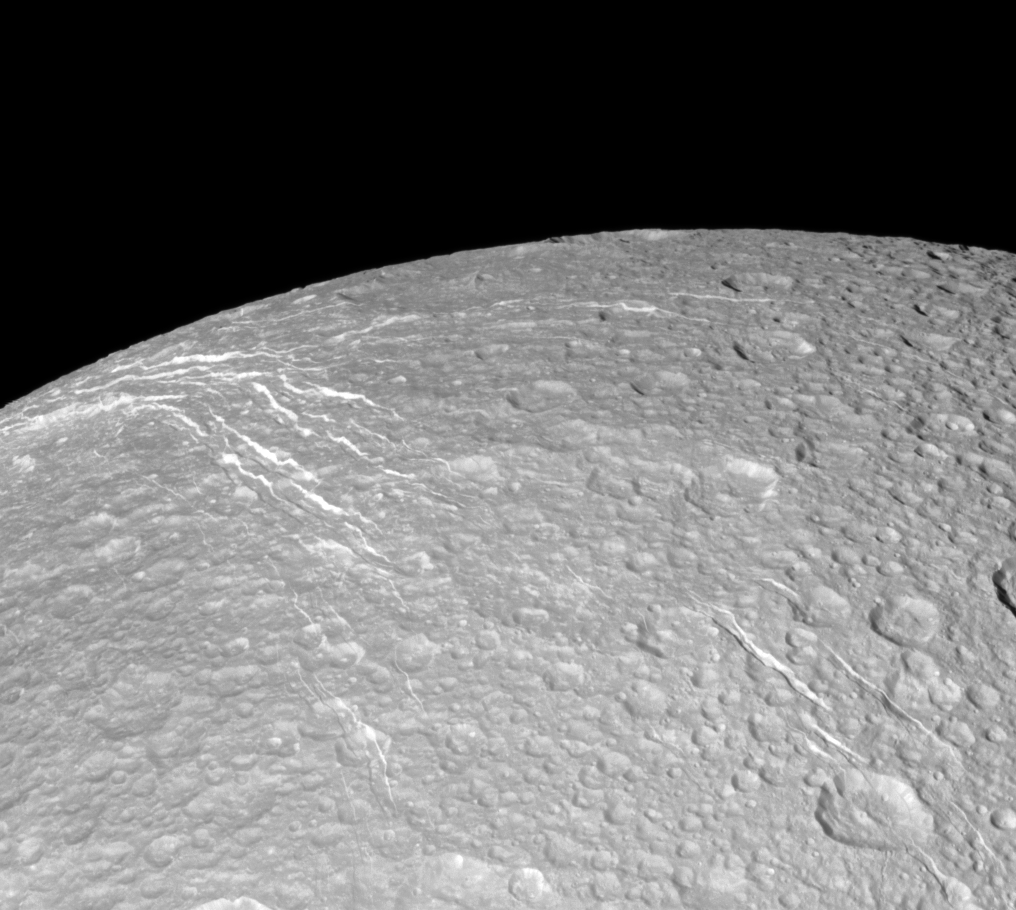

Looking Over Dione’s Wisps

The Cassini spacecraft looks across the surface of Saturn’s moon Dione and details the “wispy” terrain first chronicled by Voyager.

This fractured terrain covers the trailing hemisphere of Dione (1,123 kilometers, or 698 miles across). See PIA10560 to learn more. This view is centered on terrain at 53 degrees north latitude, 209 degrees west longitude.

The image was taken in visible light with the Cassini spacecraft narrow-angle camera on Oct. 17, 2010. The view was acquired at a distance of approximately 61,000 kilometers (38,000 miles) from Dione and at a Sun-Dione-spacecraft, or phase, angle of 32 degrees. Image scale is 363 meters (1,190 feet) per pixel.

The Cassini-Huygens mission is a cooperative project of NASA, the European Space Agency and the Italian Space Agency. The Jet Propulsion Laboratory, a division of the California Institute of Technology in Pasadena, manages the mission for NASA’s Science Mission Directorate, Washington, D.C. The Cassini orbiter and its two onboard cameras were designed, developed and assembled at JPL. The imaging operations center is based at the Space Science Institute in Boulder, Colo.

Credit: NASA/JPL/Space Science Institute